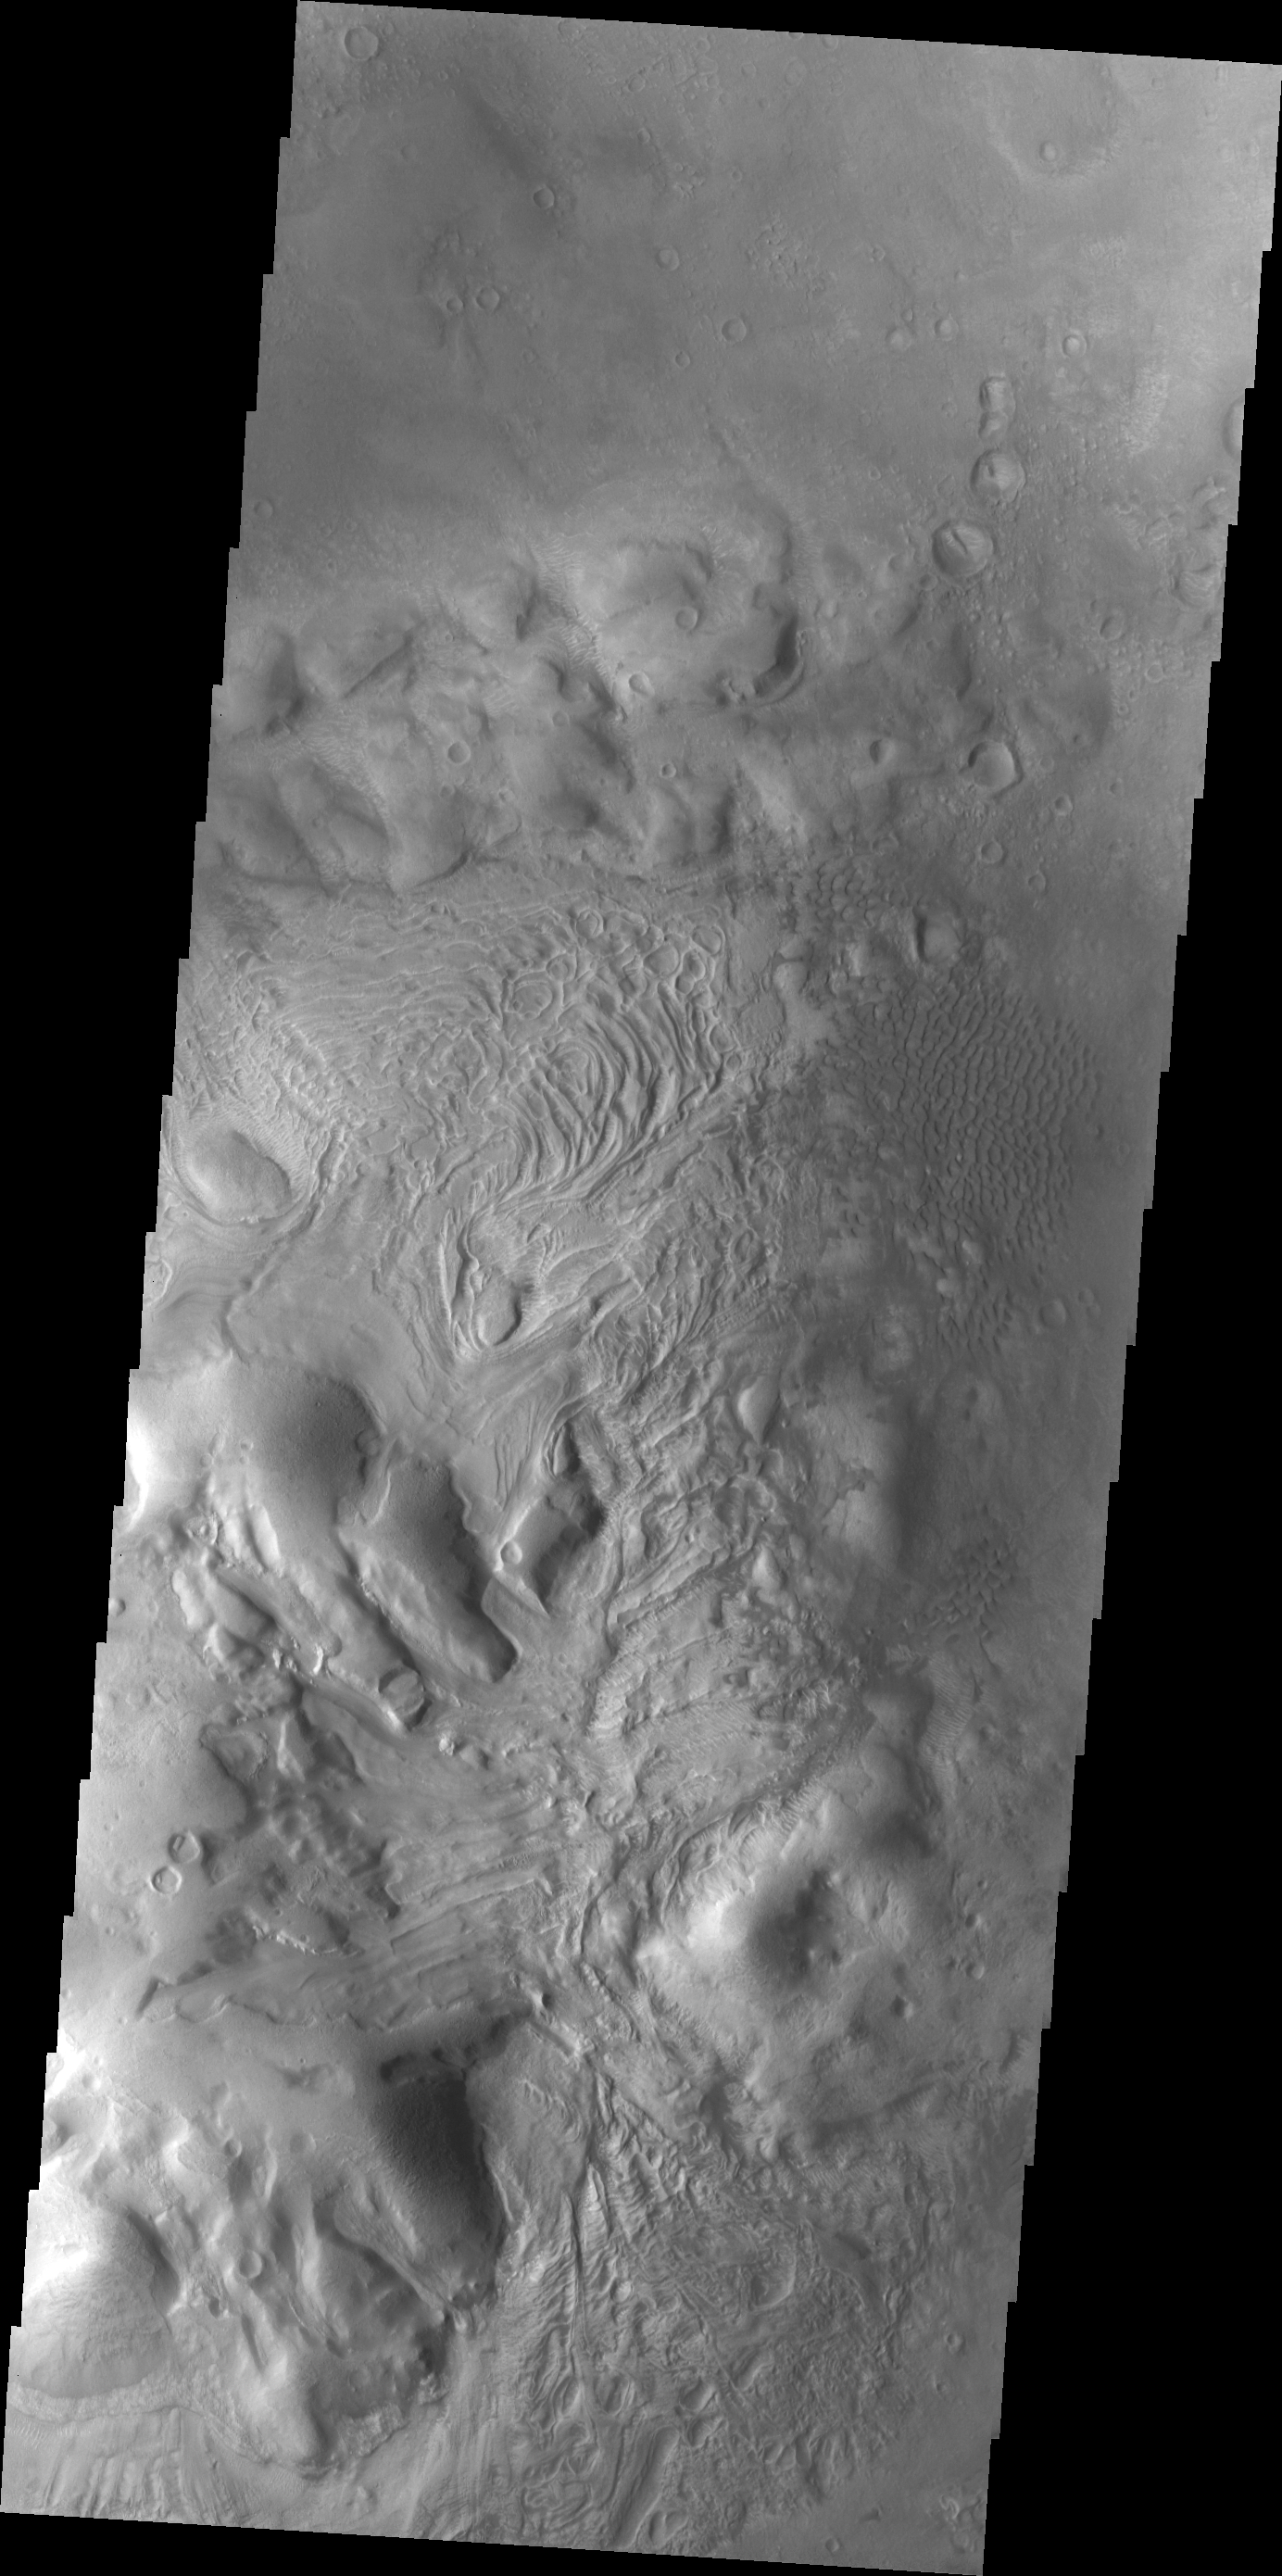

Moreaux Crater Dunes

This VIS image shows some of the dunes located on the floor of Moreaux Crater.

Credit: NASA/JPL/ASU